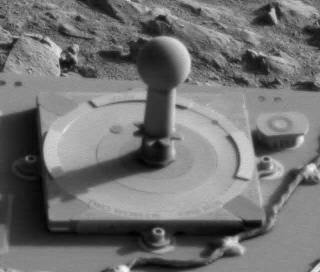

Rovers Exceed 50,000 Images

This frame from Spirit’s panoramic camera is the 50,000th image from NASA’s pair of Mars Exploration Rovers. It shows the camera’s calibration target, the most photographed subject on Mars, with a glimpse past it to rocks and soil at the location in the “Columbia Hills” where Spirit was examining soil during its 260th martian day, or sol (Sept. 25, 2004). The outer circle of the calibration target is 8 centimeters (3.15 inches) in diameter. The target includes reference colors and a shadow-casting post. Most days when the panoramic camera is used, it takes a series of images of the calibration target through different filters to aid in accurate interpretation of the other images it takes. This frame was taken by the left eye of the camera’s stereo pair, through a red-orange filter admitting light with wavelengths centered at 600 nanometers.

Credit: NASA/JPL/Cornell